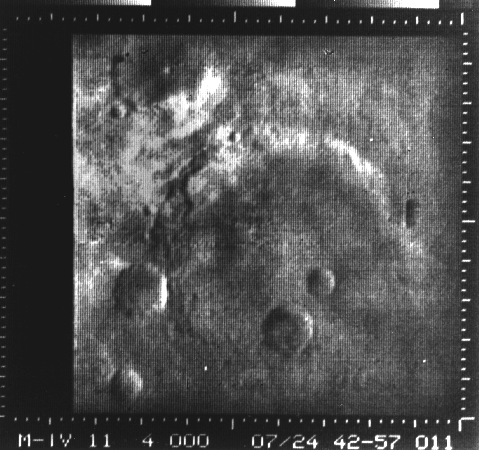

Atlantis Region on Mars – Mariner 4

Eleventh picture of Mars from Mariner 4 (in “raw” state) taken through the green filter from 7800 miles away showing a crater 75 miles in diameter in the Atlantis region.

Mariner 4 was the first spacecraft to get a close look at Mars. Flying as close as 9,846 kilometers (6,118 miles), Mariner 4 revealed Mars to have a cratered, rust-colored surface, with signs on some parts of the planet that liquid water had once etched its way into the soil.

Mariner 4 was launched on November 28, 1964 and arrived at Mars on July 14, 1965.

Credit: NASA/JPL